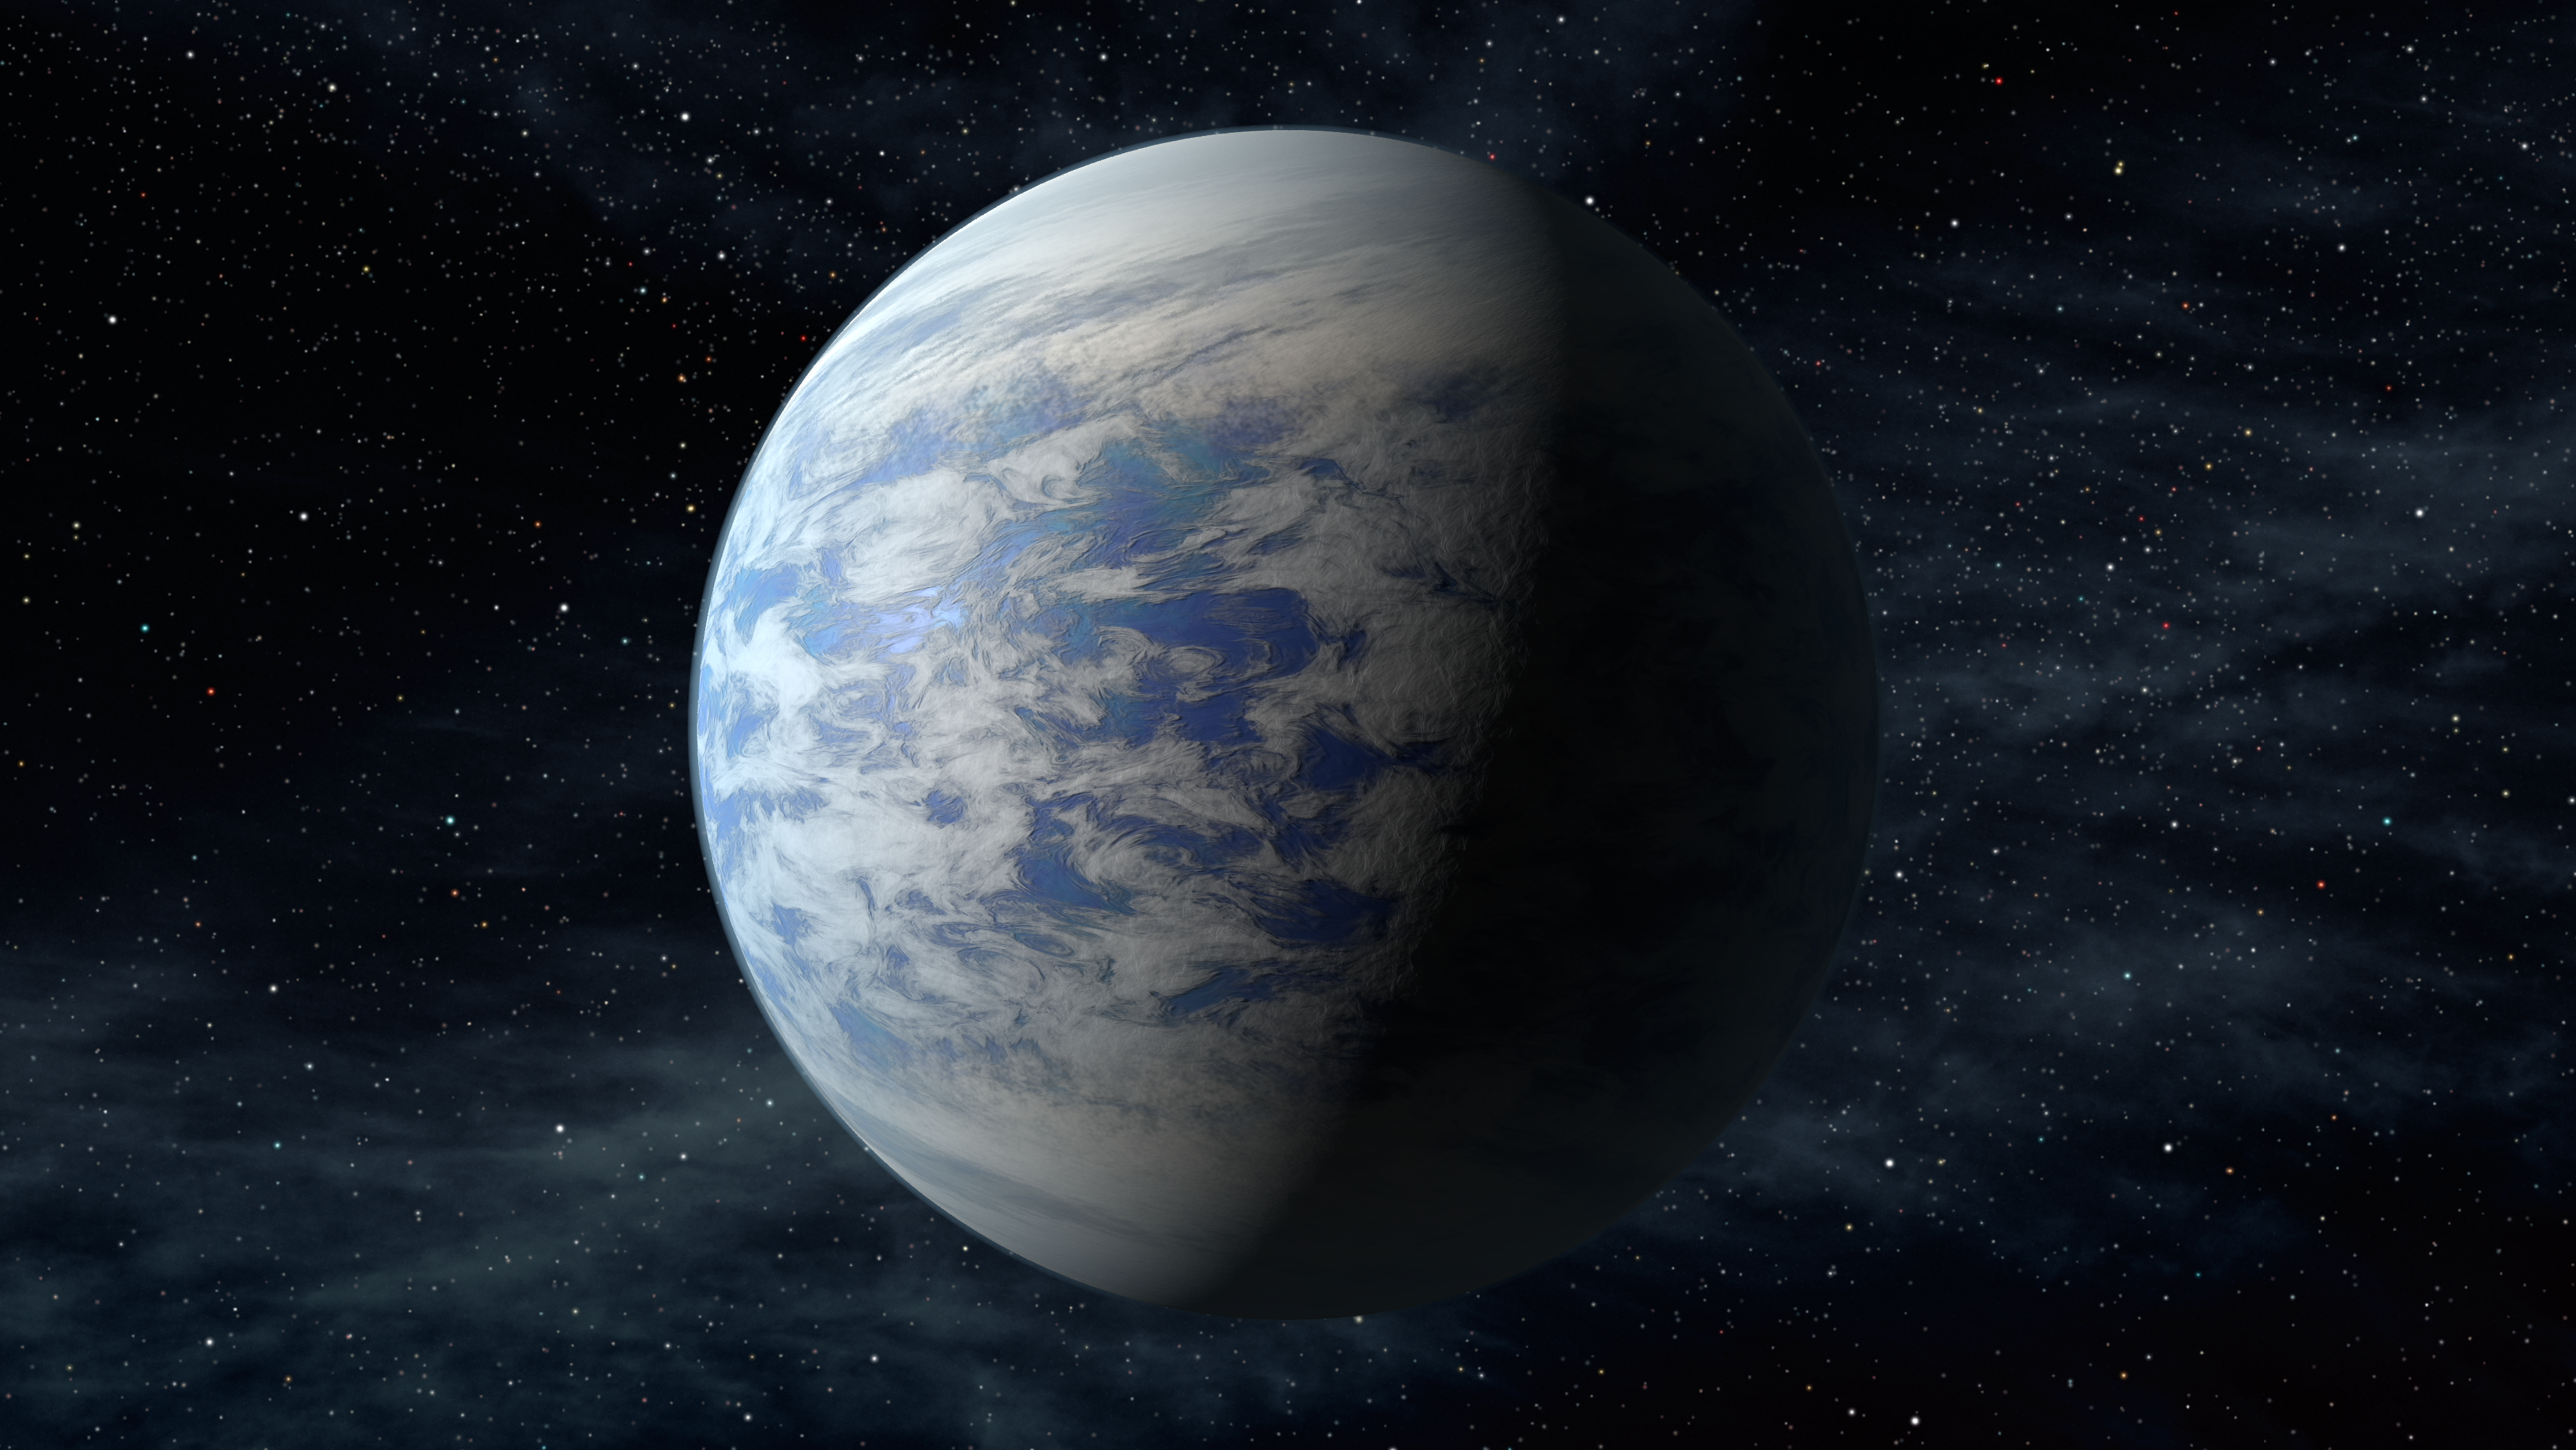

Super-Venus (Artist Concept)

The artist’s concept depicts Kepler-69c, a super-Earth-size planet in the habitable zone of a star like our sun, located about 2,700 light-years from Earth in the constellation Cygnus.

Kepler-69c, is 70 percent larger than the size of Earth, and is the smallest yet found to orbit in the habitable zone of a sun-like star. Astronomers are uncertain about the composition of Kepler-69c, but its orbit of 242 days around a sun-like star resembles that of our neighboring planet Venus.

NASA’s Ames Research Center in Moffett Field, Calif., manages Kepler’s ground system development, mission operations and science data analysis. JPL managed the Kepler mission’s development.

Credit: NASA/Ames/JPL-Caltech